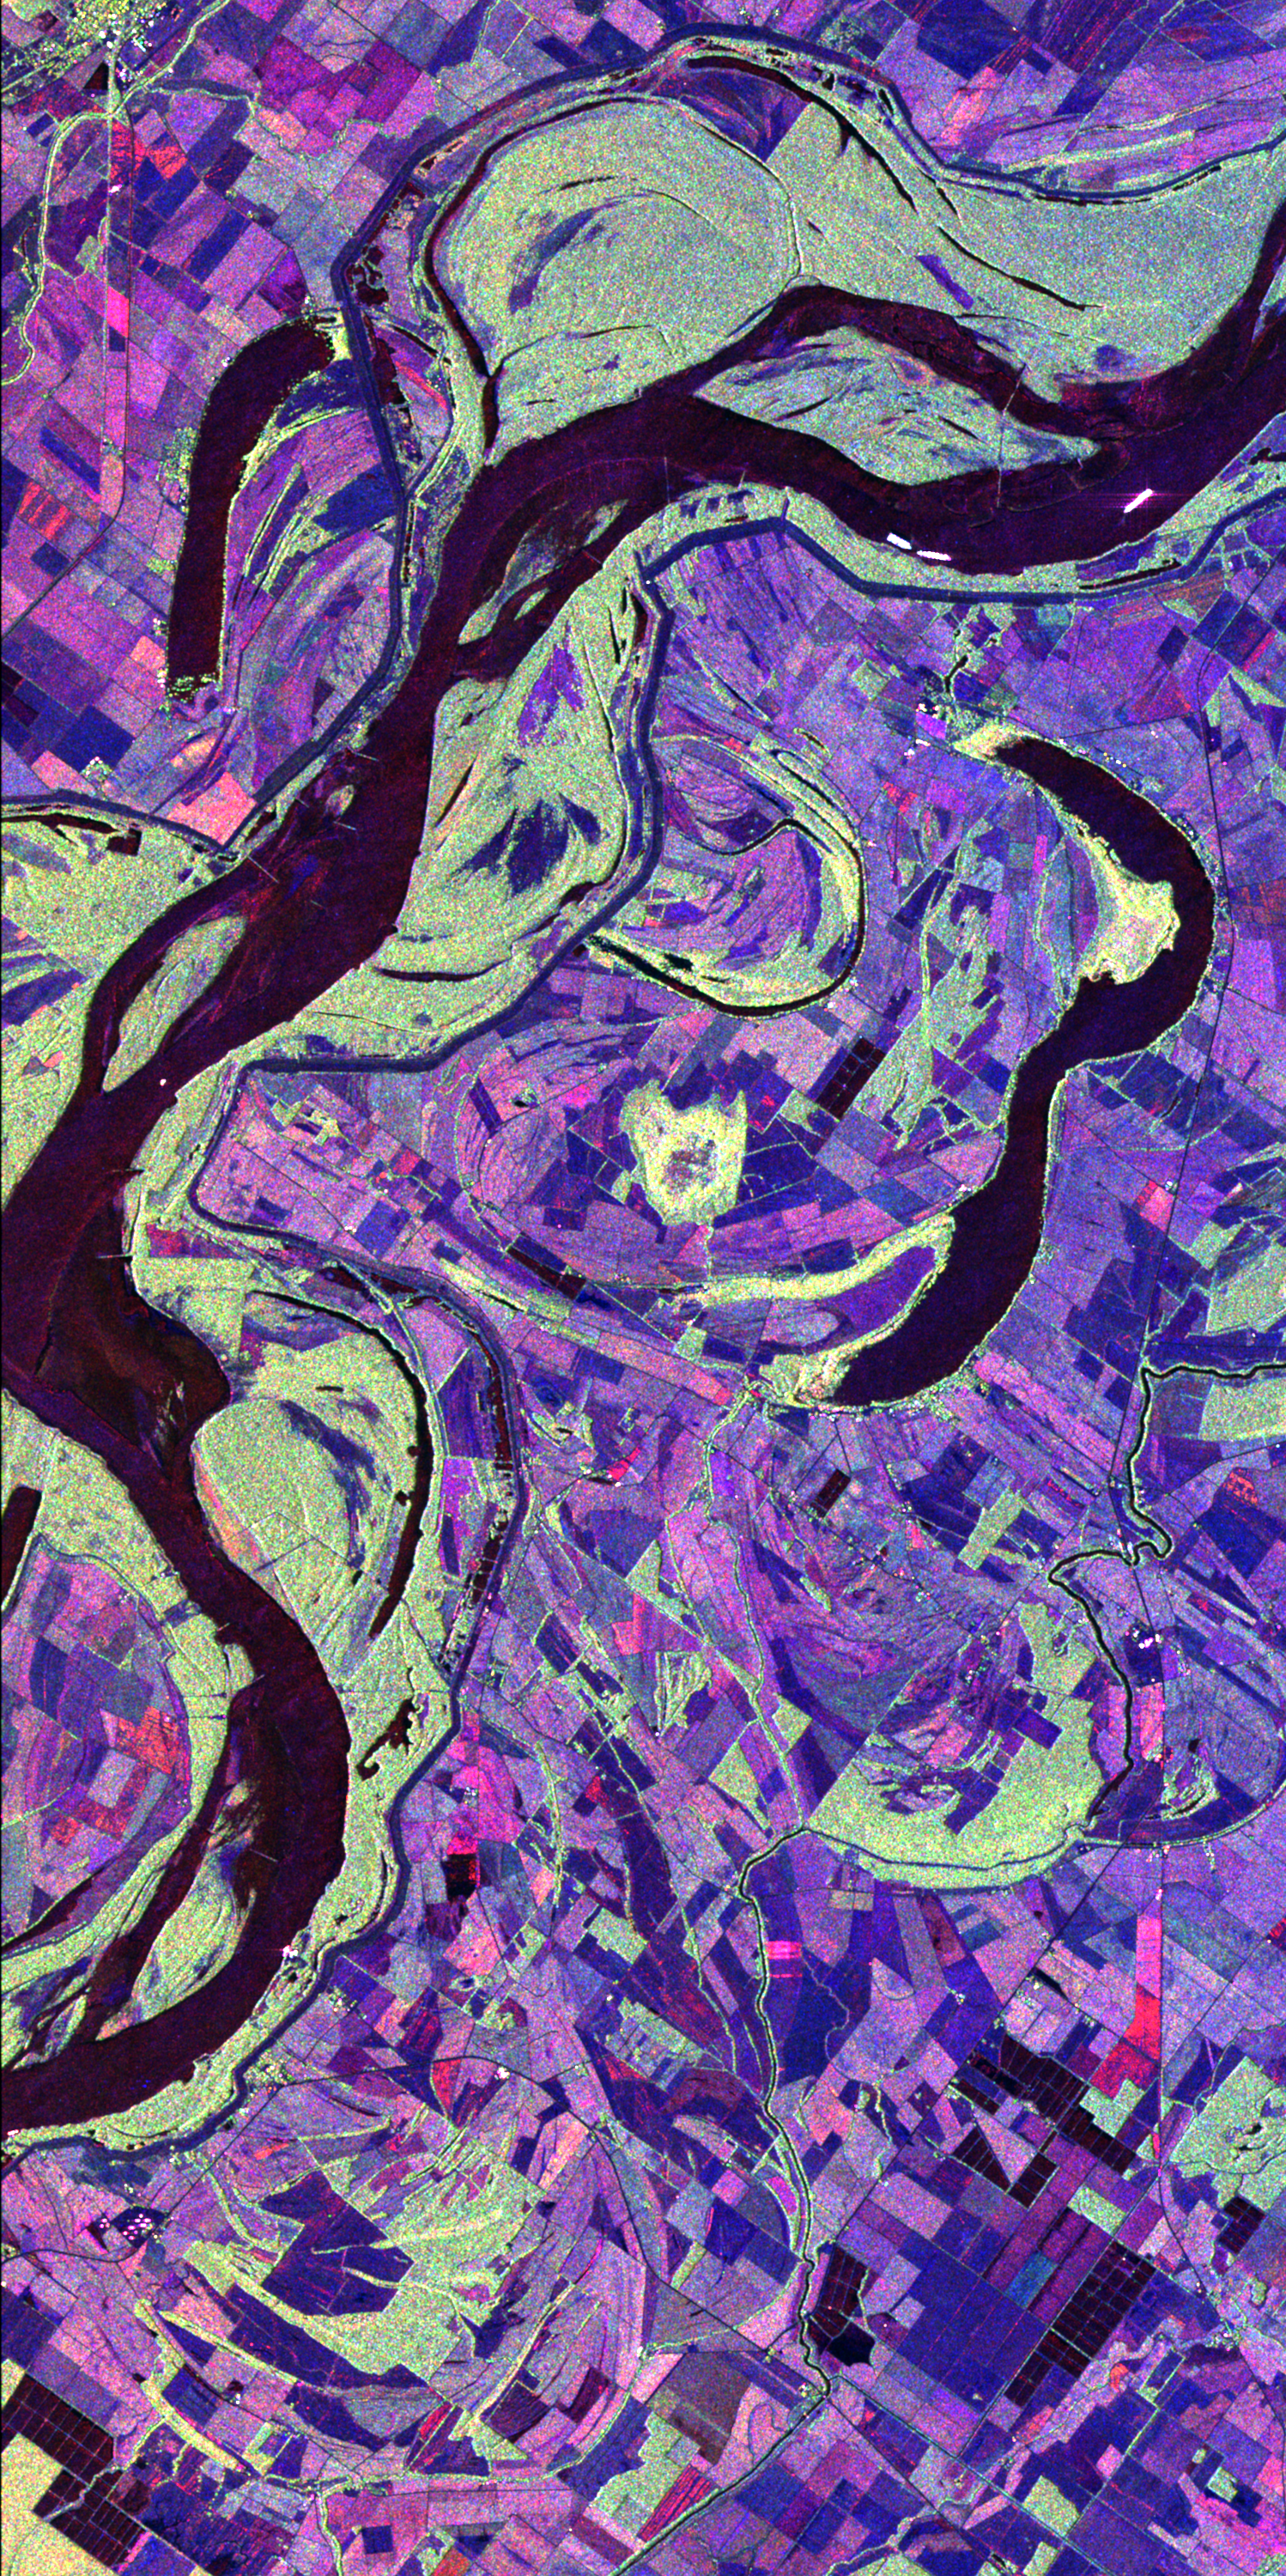

Space Radar Image of Mississippi River

This image of the Mississippi River in Mississippi, Arkansas, and Louisiana shows regions of the southern United States that are prone to flooding. Data acquired by the Spaceborne Imaging Radar-C/X-band Synthetic Aperture imaging radar system, which flew on two space shuttle missions in April and October 1994, can help scientists assess flooding potentials and improve land management for future agricultural development. This image was acquired on October 9, 1994, during orbit 151 of the space shuttle Endeavour. The image is centered at about 32.75 degrees north latitude and 90.5 degrees west longitude and covers an area of about 23 kilometers by 40 kilometers (14.2 miles by 24.8 miles). North is toward the upper right of the image. The different colors represent the data return in different radar channels: red is L-band, vertically transmitted and received; green is L-band vertically transmitted and horizontally received; and blue is C-band vertically transmitted and received. This site along the Mississippi River lies north of Vicksburg along the Arkansas-Louisiana-Mississippi state borders. The river marks the stateline. Louisiana and Arkansas lie above the river and Mississippi is below the river. This region is characterized by rich farmland where a variety of crops are grown. The town located in the extreme upper left hand corner is Eudora, Arkansas. The long, narrow lakes which lie roughly parallel to the river are called oxbow lakes, named for the U-shaped harness worn by an ox. Oxbows are formed when a river changes course, abandoning old channels in favor of a new course. As the river changes course, the surrounding land dries out, leaving these lakes isolated. Oxbow lakes are common in areas where rivers flow through generally flat terrain, allowing the river to easily change course. The green regions bordering the river are undeveloped forested areas

Credit: NASA/JPL